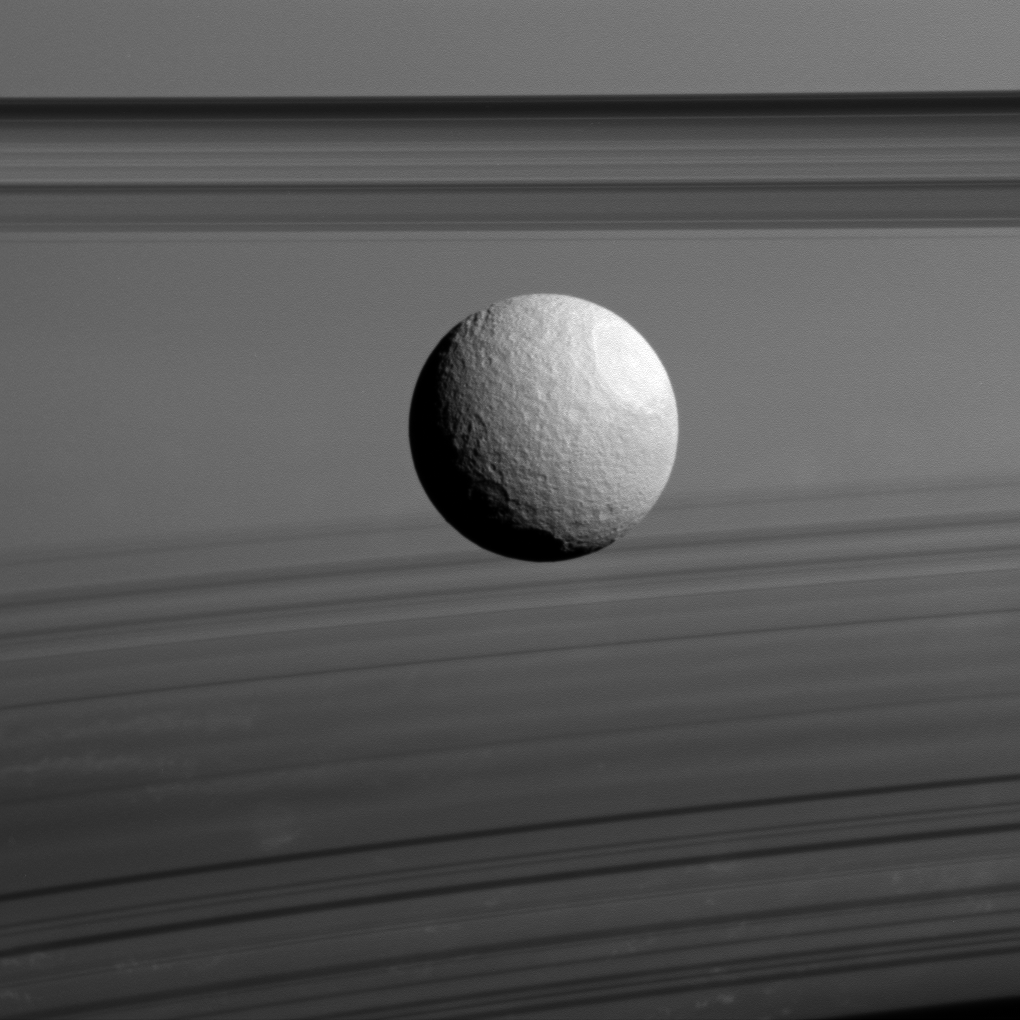

Ices and Shadows

Saturn’s moon Tethys appears to float between two sets of rings in this view from NASA’s Cassini spacecraft, but it’s just a trick of geometry. The rings, which are seen nearly edge-on, are the dark bands above Tethys, while their curving shadows paint the planet at the bottom of the image.

Tethys (660 miles or 1,062 kilometers across) has a surface composed mostly of water ice, much like Saturn’s rings. Water ice dominates the icy surfaces in the far reaches of our solar system, but ammonia and methane ices also can be found.

The image was taken in visible light with the Cassini spacecraft wide-angle camera on Nov. 23, 2015. North on Tethys is up. The view was obtained at a distance of approximately 40,000 miles (65,000 kilometers) from Tethys. Image scale is 2.4 miles (4 kilometers) per pixel.

The Cassini mission is a cooperative project of NASA, ESA (the European Space Agency) and the Italian Space Agency. The Jet Propulsion Laboratory, a division of the California Institute of Technology in Pasadena, manages the mission for NASA’s Science Mission Directorate, Washington. The Cassini orbiter and its two onboard cameras were designed, developed and assembled at JPL. The imaging operations center is based at the Space Science Institute in Boulder, Colorado.

Credit: NASA/JPL-Caltech/Space Science Institute